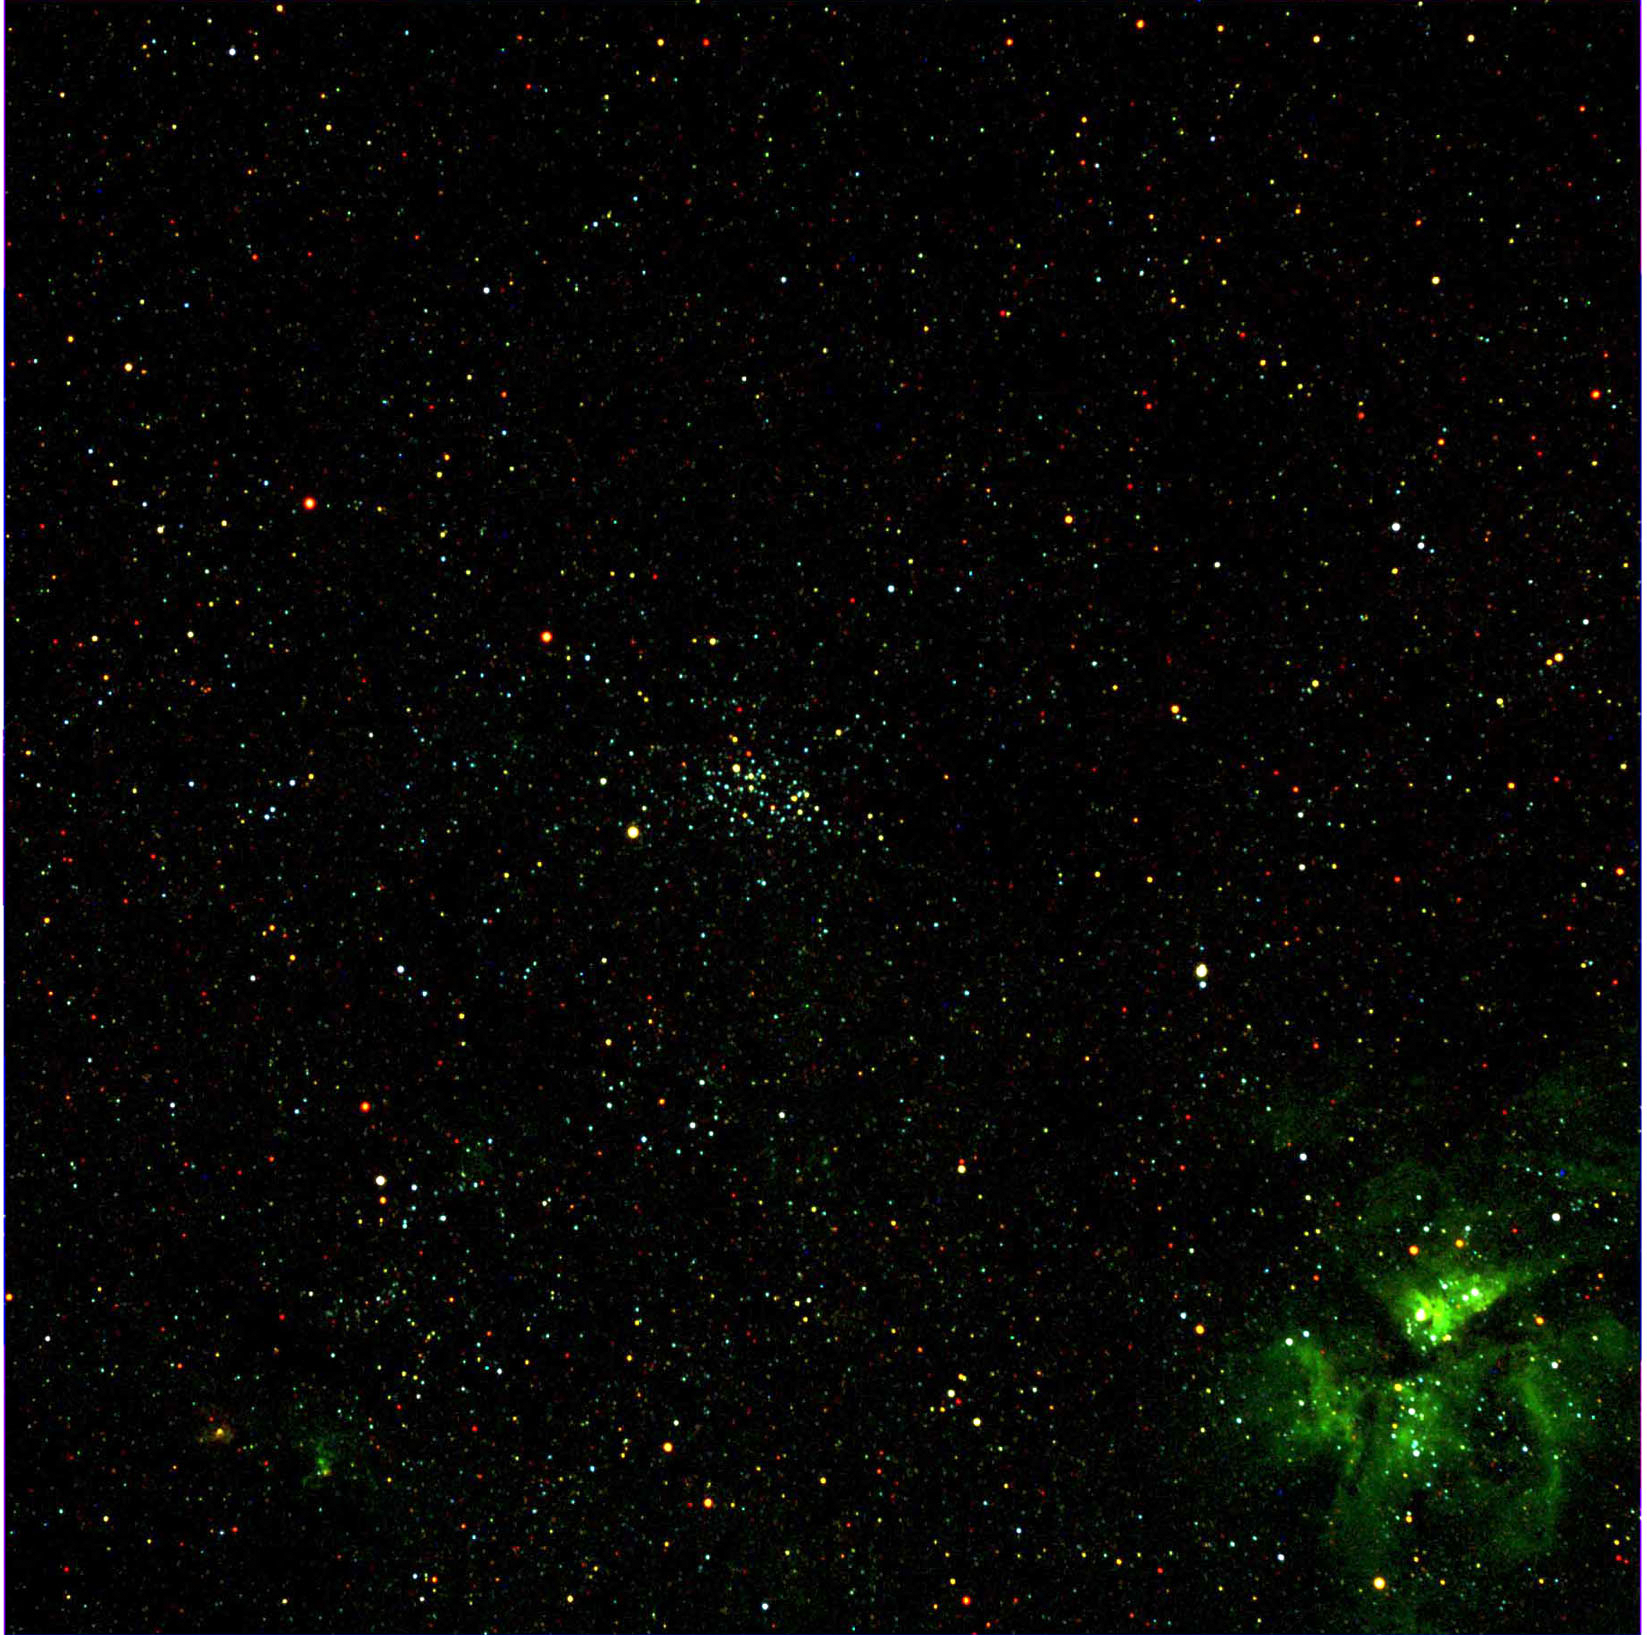

Dawn’s Framing Camera Views Carina

This view in the southern constellation Carina was acquired on December 13, 2007 as part of the characterization tests of the Framing Camera. The false-color view is a composite of images at 430 nm (violet), 650 nm (red), and 980 nm (infrared). The cluster of stars in the center is NGC 3532, and the nebula in the lower right is the Eta Carina Nebula (NGC 3372).

The Dawn mission to Vesta and Ceres is managed by JPL, a division of the California Institute of Technology in Pasadena, for NASA’s Science Mission Directorate, Washington. The University of California, Los Angeles, is responsible for overall Dawn mission science. Other scientific partners include Planetary Science Institute, Tucson, Ariz.; Max Planck Institute for Solar System Research, Katlenburg-Lindau, Germany; DLR Institute for Planetary Research, Berlin; Italian National Institute for Astrophysics, Rome; and the Italian Space Agency. Orbital Sciences Corporation of Dulles, Va., designed and built the Dawn spacecraft.

Credit: NASA/JPL/MPS/DLR/IDA